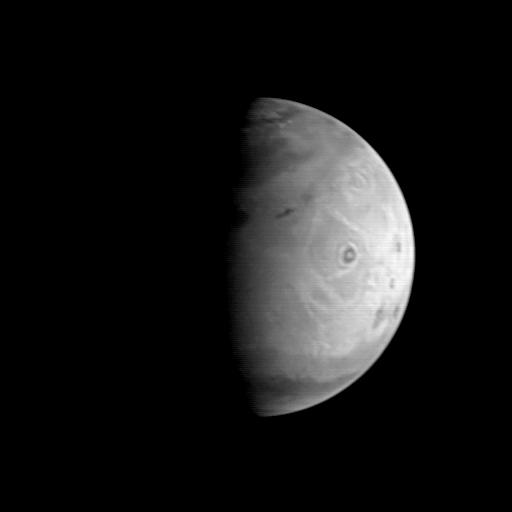

MGS Approach Image – 172.4° W Longitude

This image is the first of a sequence of Mars to be taken by the Mars Global Surveyor Orbiter Camera (MOC) between August 19 and August 21, 1997. It was acquired early in the morning of August 19 when the MGS spacecraft was 5.8 million kilometers (3.6 million miles) and 24 days from encounter. At this distance, the MOC’s resolution is about 21.8 km per picture element, and the 6800 km (4200 mile) diameter planet is about 312 pixels across. The MGS spacecraft pointed the camera at the center of the planet (near the dark, morning sunrise line, or terminator) at 23.6° N, 172.4° W. The image shows Olympus Mons, 25 km (15.5 mile) high, 550 km (340 mile) wide volcano, towards the center of the illuminated portion of the planet, with the three other large Tharsis volcanos appearing as dark spots closer to the bright edge, or limb of the planet. The “bulls-eye” appearance of Olympus Mons is likely the result of the interplay between light-colored dust, dark rock, and clouds and fog. The central spot is the light, dust-covered floor of the summit crater (called the caldera), the dark zone is the rocky, less dust-covered upper slope of the volcano, and the outer bright ring is the lower, dust, fog, and cloud covered lower slopes of the volcano. A faint indication of the 3 km high escarpment that surrounds the base of Olympus Mons can be seen as a thin dark line on the outer edge of the bright outer zone. Many of the wispy light areas seen throughout this image are probably other clouds and morning hazes, which have been prominently seen in Hubble Space Telescope images taken this year. The north polar residual ice cap, surrounded by a dark annulus of sand, is seen at the top of this picture.

Malin Space Science Systems and the California Institute of Technology built the MOC using spare hardware from the Mars Observer mission. MSSS operates the camera from its facilities in San Diego, CA. The Jet Propulsion Laboratory operates the Mars Global Surveyor spacecraft with its industrial partner, Lockheed Martin Astronautics, from facilities in Pasadena, CA and Denver, CO.

Credit: NASA/JPL/Malin Space Science Systems